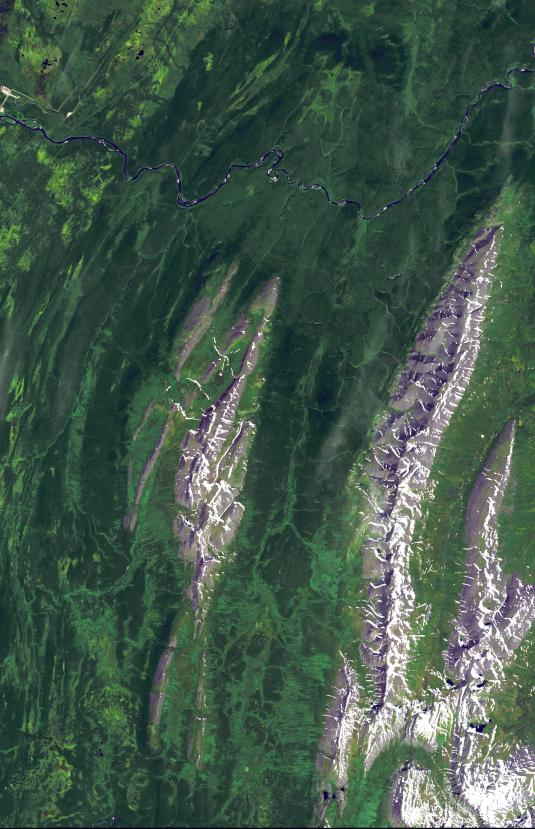

Ural Mountains, Russia

The Ural Mountains run 2500 km north-south through western Russia, and form the boundary between Europe and Asia. Since the 17th century, the mountains were exploited for their deposits of iron, copper, gold, coal, oil, mica and gemstones. The Urals are among the world’s oldest existing mountain ranges, having been formed about 275 million years ago due to the collision of the Laurussia supercontinent with the continent of Kazakhstania. The image was acquired July 13, 2011, covers an area of 39 by 62 km, and is located near 65.5 degrees north, 59.9 degrees east.

With its 14 spectral bands from the visible to the thermal infrared wavelength region and its high spatial resolution of 15 to 90 meters (about 50 to 300 feet), ASTER images Earth to map and monitor the changing surface of our planet. ASTER is one of five Earth-observing instruments launched Dec. 18, 1999, on Terra. The instrument was built by Japan’s Ministry of Economy, Trade and Industry. A joint U.S./Japan science team is responsible for validation and calibration of the instrument and data products.

The broad spectral coverage and high spectral resolution of ASTER provides scientists in numerous disciplines with critical information for surface mapping and monitoring of dynamic conditions and temporal change. Example applications are: monitoring glacial advances and retreats; monitoring potentially active volcanoes; identifying crop stress; determining cloud morphology and physical properties; wetlands evaluation; thermal pollution monitoring; coral reef degradation; surface temperature mapping of soils and geology; and measuring surface heat balance.

The U.S. science team is located at NASA’s Jet Propulsion Laboratory, Pasadena, Calif. The Terra mission is part of NASA’s Science Mission Directorate, Washington, D.C.

Credit: NASA/GSFC/METI/ERSDAC/JAROS, and U.S./Japan ASTER Science Team